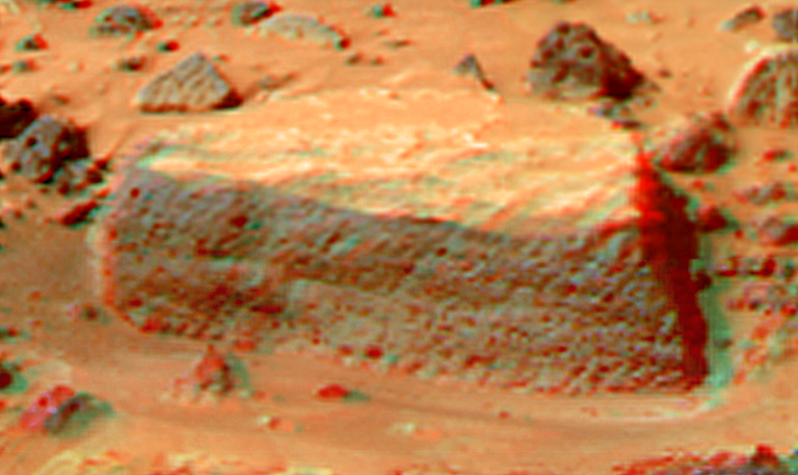

Flat Top in Super Resolution from Super Panorama

This view of “Flat Top,” southwest of the lander, was produced by combining the “Super Panorama” frames from the IMP camera. Super resolution was applied to help to address questions about the texture of this rock and what it might tell us about its mode of origin.

The composite color frames that make up this anaglyph were produced for both the right and left eye of the IMP. These composites consist of 7 frames in the right eye and 8 frames in the left eye, taken with different color filters that were enlarged by 500% and then co-added using Adobe Photoshop to produce, in effect, a super-resolution panchromatic frame that is sharper than an individual frame would be. These panchromatic frames were then colorized with the red, green, and blue filtered images from the same sequence. The color balance was adjusted to approximate the true color of Mars.

The anaglyph view was produced by combining the left with the right eye color composite frames by assigning the left eye composite view to the red color plane and the right eye composite view to the green and blue color planes (cyan), to produce a stereo anaglyph mosaic. This mosaic can be viewed in 3-D on your computer monitor or in color print form by wearing red-blue 3-D glasses.

Mars Pathfinder is the second in NASA’s Discovery program of low-cost spacecraft with highly focused science goals. The Jet Propulsion Laboratory, Pasadena, CA, developed and manages the Mars Pathfinder mission for NASA’s Office of Space Science, Washington, D.C. JPL is a division of the California Institute of Technology (Caltech).

The left eye and right eye panoramas from which this anaglyph was created is available at
PIA02405 andPIA02406.

Photojournal note: Sojourner spent 83 days of a planned seven-day mission exploring the Martian terrain, acquiring images, and taking chemical, atmospheric and other measurements. The final data transmission received from Pathfinder was at 10:23 UTC on September 27, 1997. Although mission managers tried to restore full communications during the following five months, the successful mission was terminated on March 10, 1998.

Credit: NASA/JPL